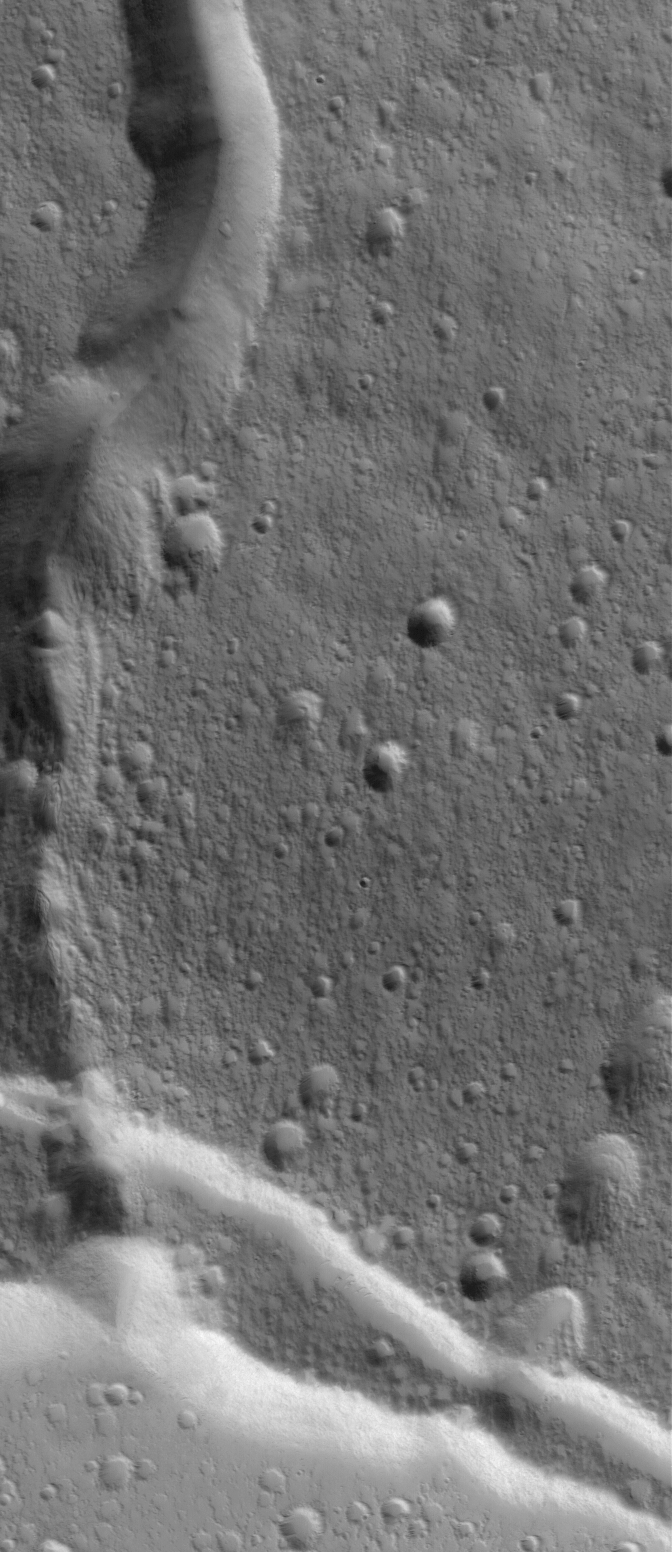

Elysium Summit

5 February 2006
This Mars Global Surveyor (MGS) Mars Orbiter Camera (MOC) image shows a channel extending northward from the Elysium Mons caldera at the volcano’s summit. The north wall of the caldera — the summit depression formed by collapse as magma withdraws‚ is located at the south end (bottom) of this picture.

Location near: 24.8°N, 213.3°W
Image width: ~3 km (~1.9 mi)
Illumination from: lower left
Season: Northern Autumn

Credit: NASA/JPL/Malin Space Science Systems